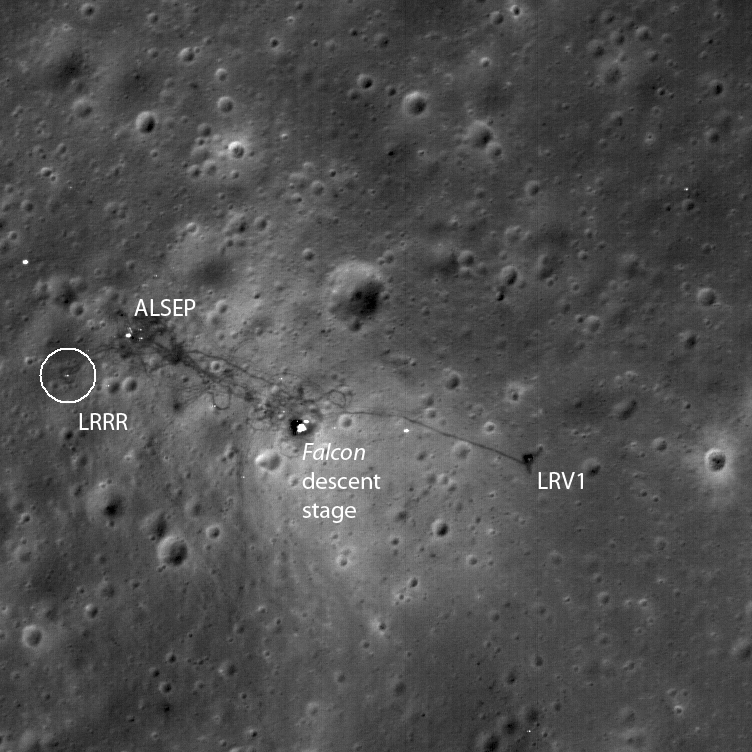

The Apollo 15 Lunar Laser Ranging Retroreflector – A Fundamental Point on the Moon

A portion of the Apollo 15 lunar laser ranging retroreflector array,
as placed on the Moon and photographed by D. Scott.
[NASA photo AS15-85-11468]

The Apollo 15 Lunar Laser Ranging RetroReflector (LRRR) array is one of four such working arrays on the surface of the Moon. As the largest (105 x 65 cm in size) it serves as the primary target for laser ranging to the Moon. In this calibrated image it appears as the tiny white rectangular feature farthest to center left (circled, near the edge of the original NAC image). The distance to these retroreflectors from the Earth can be and is still routinely measured to the centimeter level or better, and their relative positions are known to a similar level. Such measurements can be used for several purposes, such as precisely determining the orientation and orbit of the Moon, testing gravitation and general relativity theories, and for establishing a highly precise latitude and longitude coordinate frame for the Moon. The image width is 391 meters, with a pixel width of 52 cm. Subset of NAC frame M111578606LE.

NASA’s Goddard Space Flight Center built and manages the mission for the Exploration Systems Mission Directorate at NASA Headquarters in Washington. The Lunar Reconnaissance Orbiter Camera was designed to acquire data for landing site certification and to conduct polar illumination studies and global mapping. Operated by Arizona State University, LROC consists of a pair of narrow-angle cameras (NAC) and a single wide-angle camera (WAC). The mission is expected to return over 70 terabytes of image data.

Credit: NASA/GSFC/Arizona State University